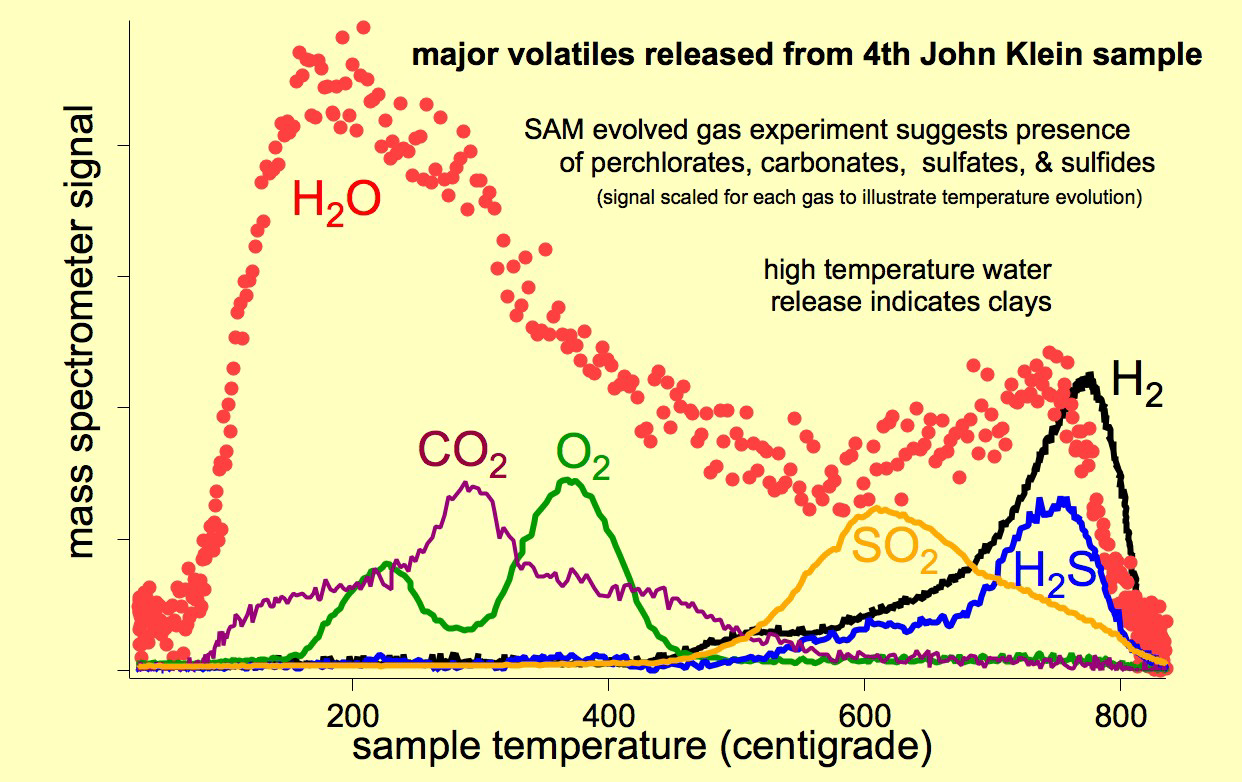

Major Volatiles Released from the Fourth ‘John Klein’ Portion

As the Sample Analysis at Mars (SAM) suite of instruments on NASA’s Curiosity Mars rover heats a sample, gases are released (or “evolved”) from the sample and can be identified using SAM’s quadrupole mass spectrometer. This graphic shows the principal gases evolved from the fourth portion of powder delivered to SAM from the sample material collected when Curiosity first drilled into the “John Klein” target rock in the “Yellowknife Bay” area of Mars’ Gale Crater.

The mass spectrometer signal is scaled separately for each gas so that the same graph can illustrate the patterns for various gases showing what temperatures caused the gas to be released. These evolved gases and the temperatures at which they evolved suggest the presence of hydrated minerals, carbonates, perchlorates, sulfates and sulfides, and clays in the rock-powder sample.

NASA’s Jet Propulsion Laboratory, Pasadena, Calif., manages the Mars Science Laboratory Project and the mission’s Curiosity rover for NASA’s Science Mission Directorate in Washington. The rover was designed and assembled at JPL, a division of the California Institute of Technology in Pasadena.

Credit: NASA/JPL-Caltech